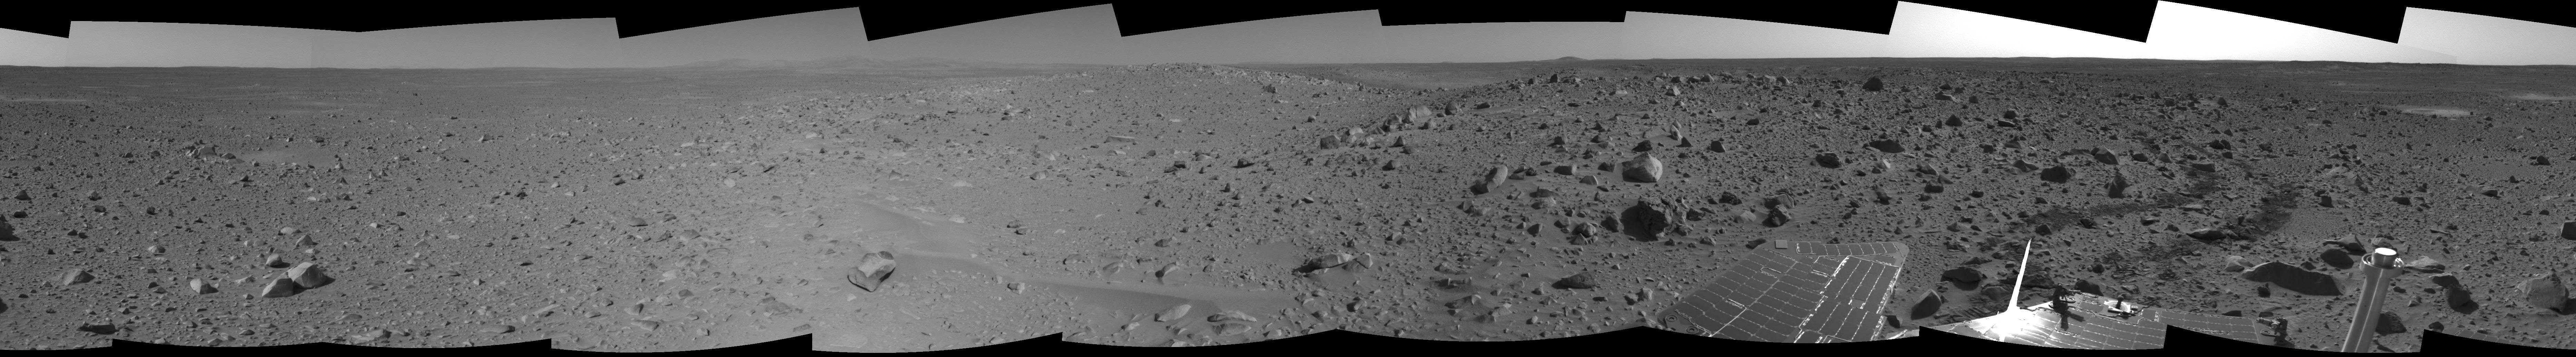

Spirit’s View on Sol 107

This cylindrical-projection mosaic was assembled from images taken by the navigation camera on the Mars Exploration Rover Spirit on sol 107 (April 21, 2004) at a region dubbed “site 32.” Spirit is sitting east of “Missoula Crater,” no longer in the crater’s ejecta field, but on outer plains. Since landing, Spirit has traveled almost exclusively over ejecta fields. This new landscape looks different with fewer angular rocks and more rounded, vesicle-filled rocks. Spirit will continue another 1,900 meters (1.18 miles) along this terrain before reaching the western base of the “Columbia Hills.”

Credit: NASA/JPL